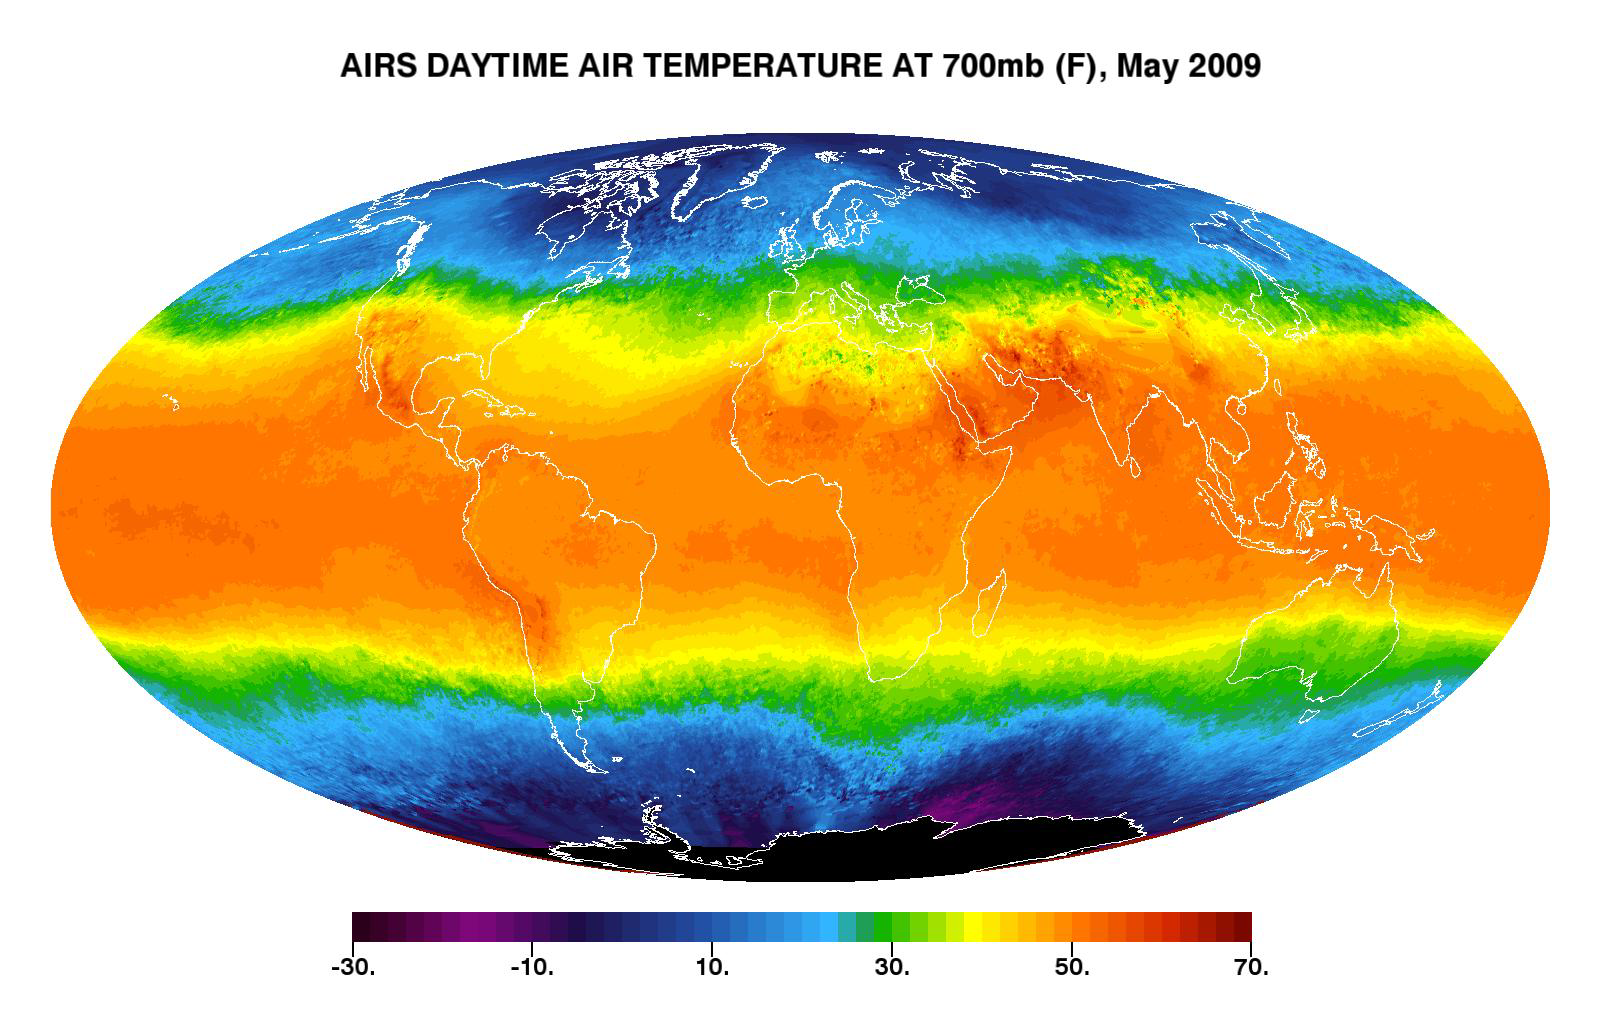

Global Daytime Air Temperature for May 2009

This image shows average daytime temperatures in May, 2009, as observed by AIRS, the Atmospheric Infrared Sounder (AIRS) on NASA’s Aqua satellite. Similar to a what a photograph of the planet taken with the camera shutter held open for a month would show, stationary features are captured in sharp detail while those obscured by moving clouds are blurred. Much of the Antarctic is above 3,000 meters (10,000 feet) and is therefore blacked out in this image. (Where there are high mountains of smaller extent, such as the Andes, the image is based on an “interpolation” from surrounding areas.)

AIRS can retrieve temperature data from different levels in the atmosphere. The temperatures you see here are found at an atmospheric pressure level of 700 millibar, which occurs at approximately 3,000 meters (10,000 feet) altitude. This level of the atmosphere is located in the upper reaches of the lower troposphere, and the display of warm air masses, cold air masses, and frontal boundaries is particularly vivid. The deepest reds represent relatively warm air found in the tropics and above some desert areas. The darkest blues and purples represent below-freezing temperatures that are found in the polar regions, especially at the Antarctic—where it is near mid-winter in May. The color scale has been chosen to emphasize temperatures just below freezing. The freezing level typically occurs at 700 mb at mid-latitudes, where clouds and storms are prevalent, and the image illustrates the somewhat chaotic picture that emerges there when averaged over a month. This is a reflection of the dynamic nature of the atmosphere in those regions.

About AIRS
The Atmospheric Infrared Sounder, AIRS, in conjunction with the Advanced Microwave Sounding Unit, AMSU, senses emitted infrared and microwave radiation from Earth to provide a three-dimensional look at Earth’s weather and climate. Working in tandem, the two instruments make simultaneous observations all the way down to Earth’s surface, even in the presence of heavy clouds. With more than 2,000 channels sensing different regions of the atmosphere, the system creates a global, three-dimensional map of atmospheric temperature and humidity, cloud amounts and heights, greenhouse gas concentrations, and many other atmospheric phenomena. Launched into Earth orbit in 2002, the AIRS and AMSU instruments fly onboard NASA’s Aqua spacecraft and are managed by NASA’s Jet Propulsion Laboratory in Pasadena, Calif., under contract to NASA. JPL is a division of the California Institute of Technology in Pasadena.

Credit: NASA/JPL